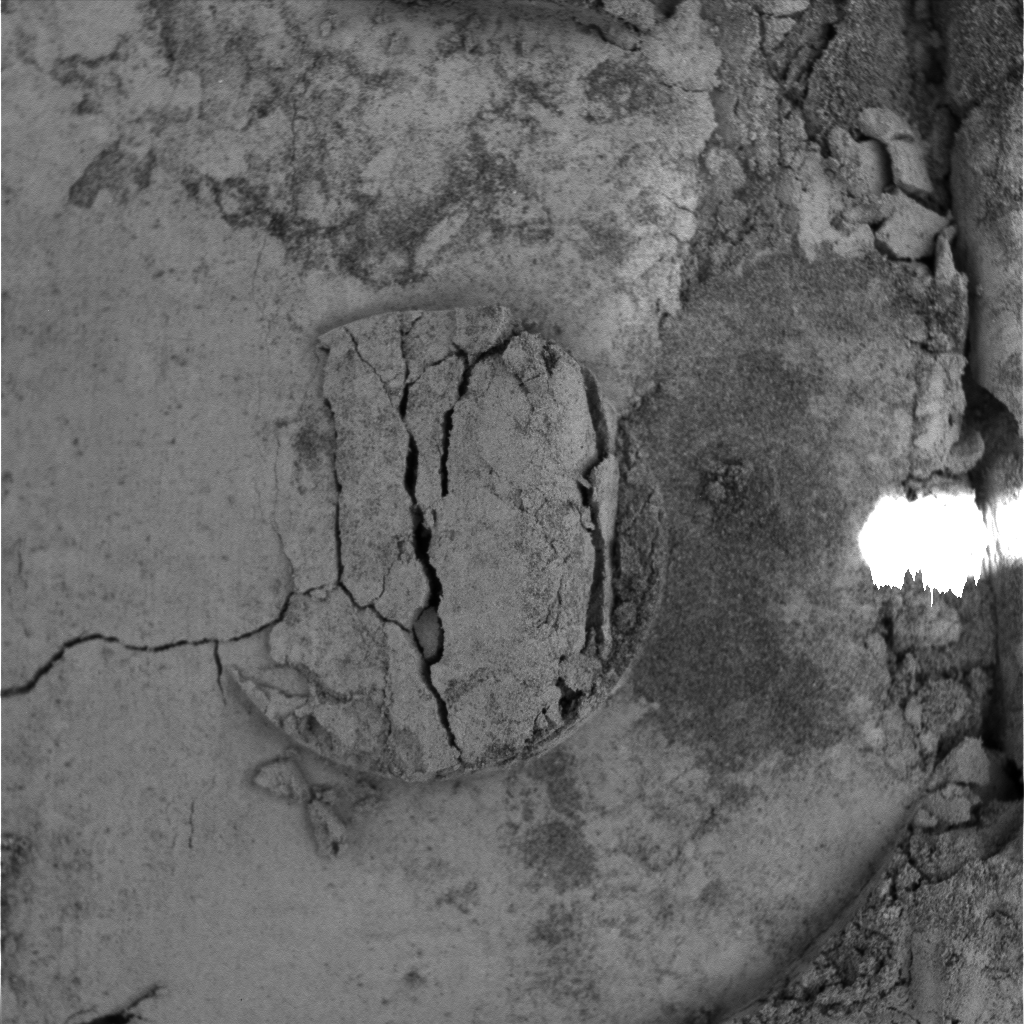

Moessbauer Nose Print

This image was taken by the microscopic imager, an instrument located on the Mars Exploration Rover Opportunity’s instrument deployment device, or “arm.” The image shows the imprint of the donut-shaped plate on the rover’s Moessbauer spectrometer instrument, also located on the “arm.” The Moessbauer spectrometer was deployed within the trench to investigate the fine-grained soil for iron-bearing minerals. The area in this image measures approximately 3 centimeters (1.2 inches) across.

Credit: NASA/JPL/USGS